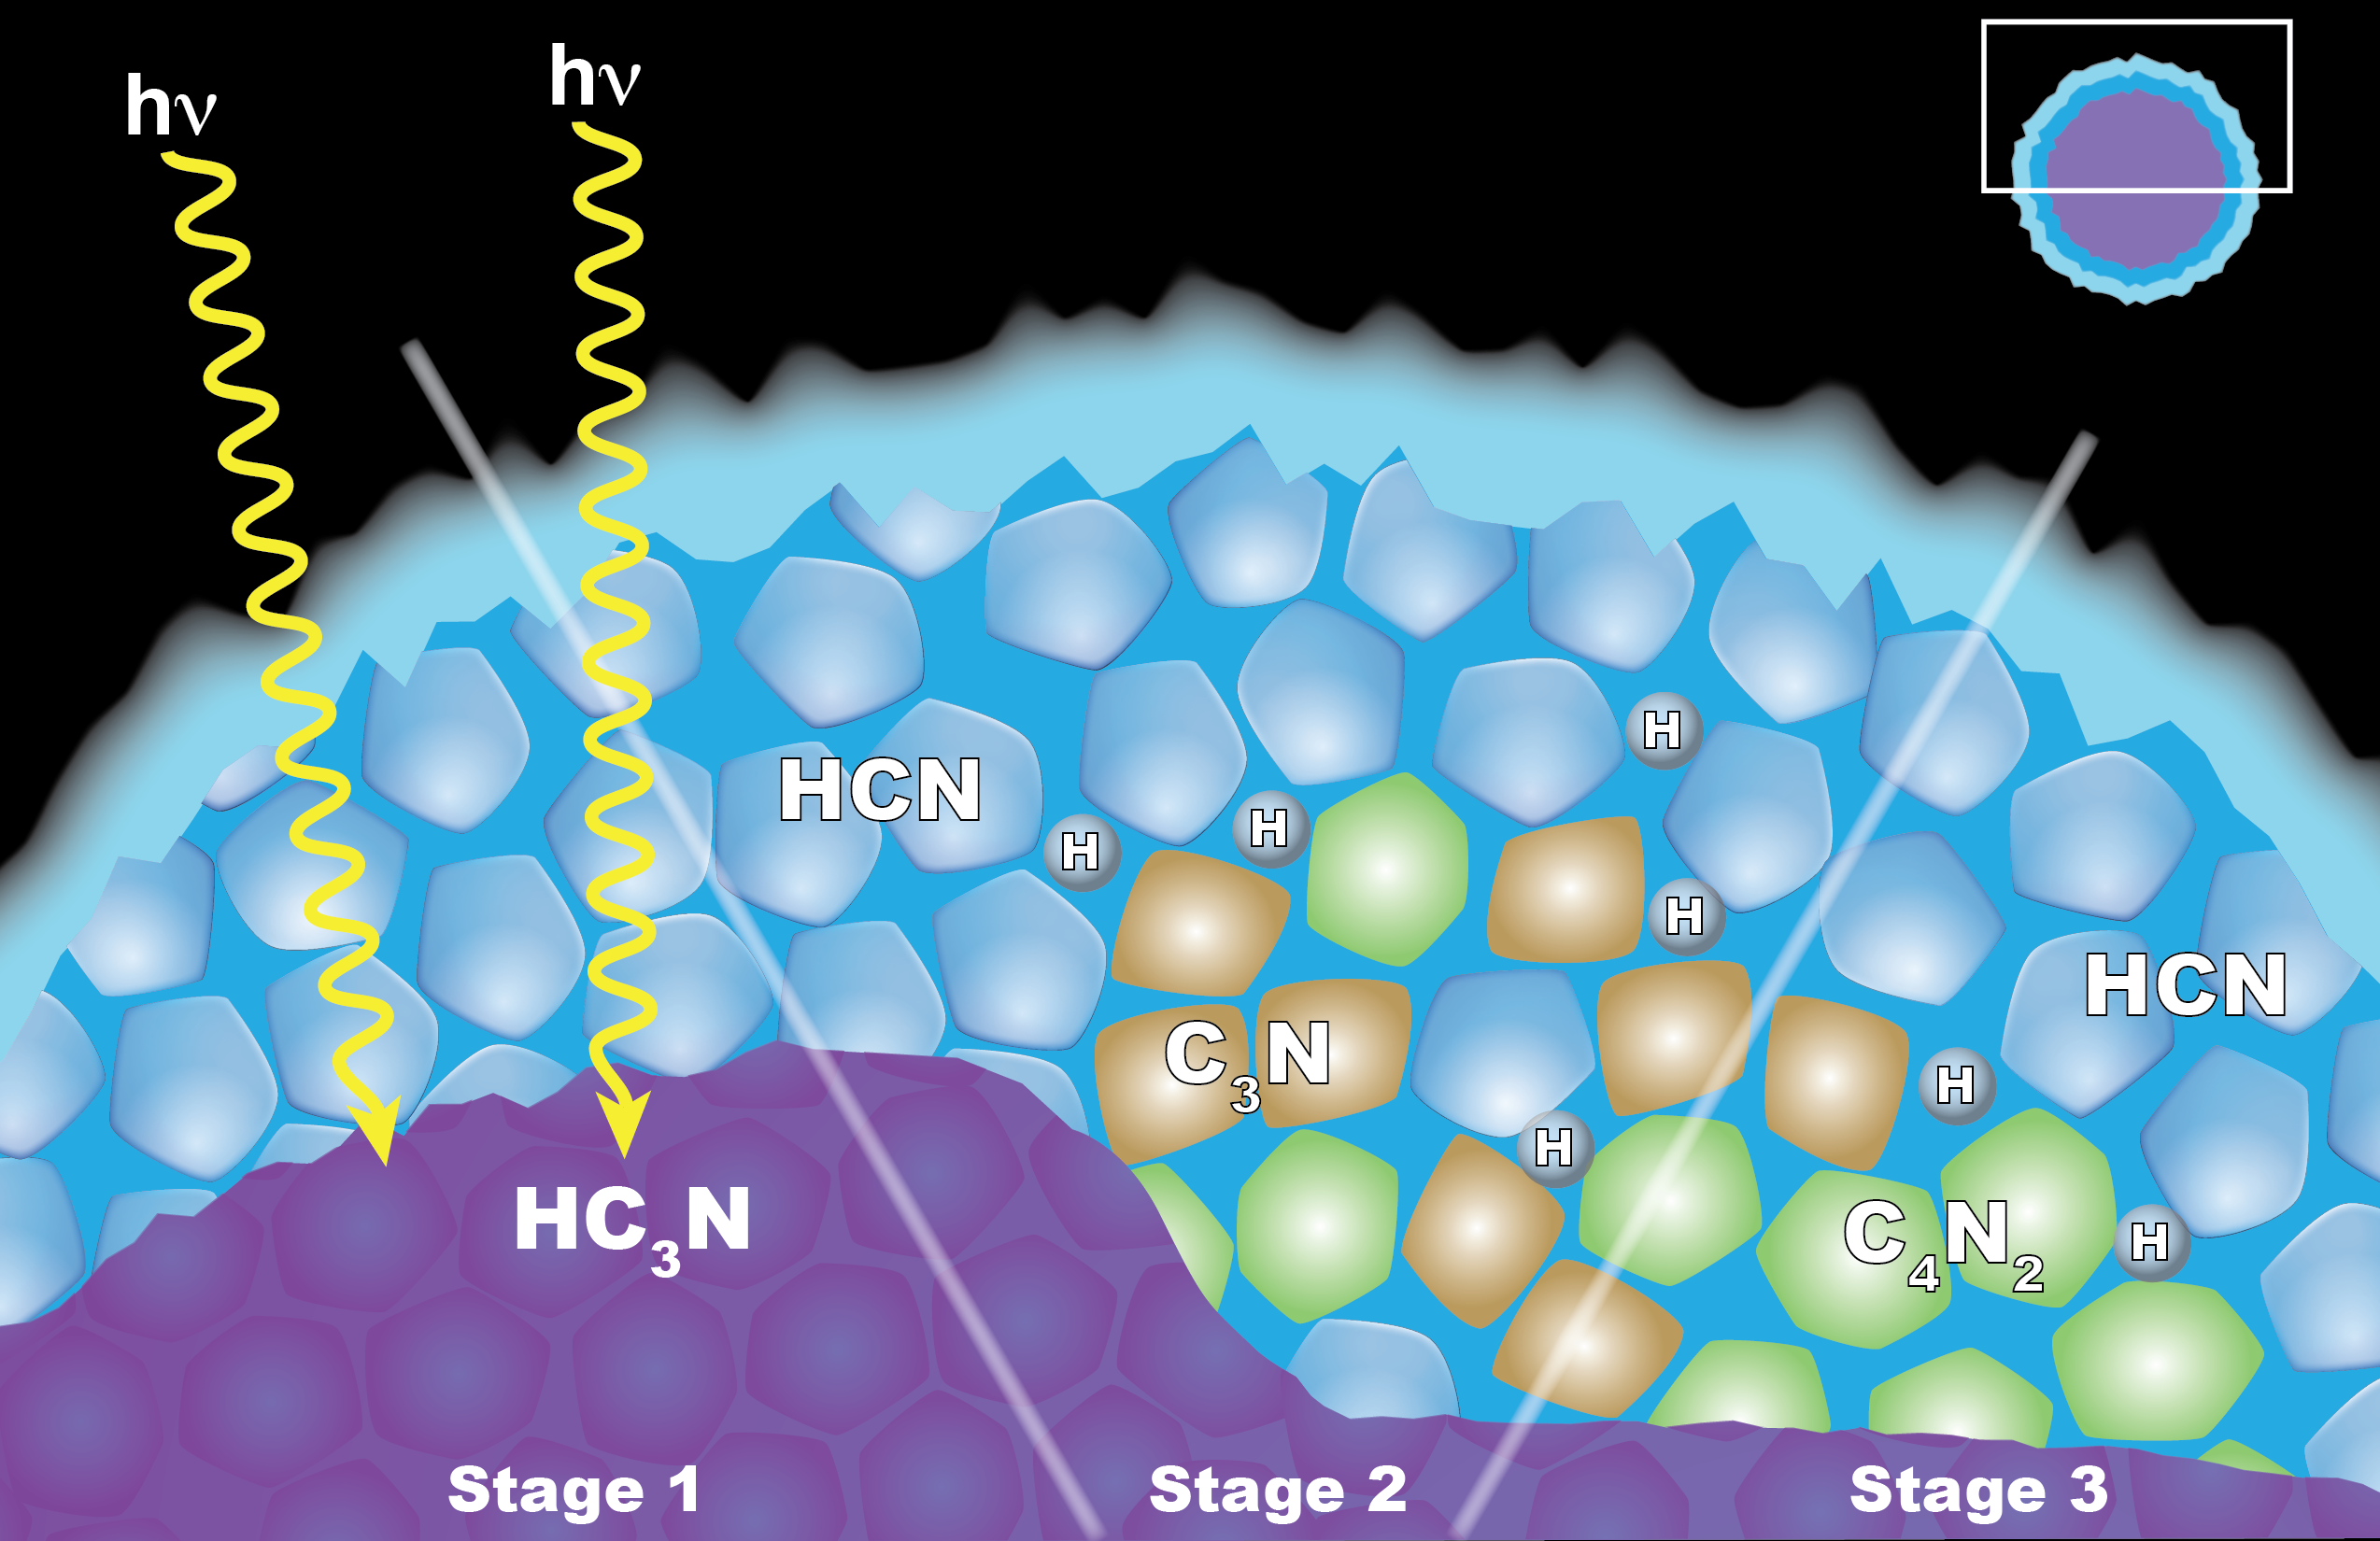

“Solid State” Chemistry in Titan Ice Particles

Scientists from NASA’s Cassini mission suggested in a 2016 paper that the appearance of a cloud of dicyanoacetylene (C4N2) ice in Titan’s stratosphere may be explained by “solid-state” chemistry taking place inside ice particles. The particles have an inner layer of cyanoacetylene (HC3N) ice coated with an outer layer of hydrogen cyanide (HCN) ice. Left: When a photon of light penetrates the outer shell, it can interact with the HC3N, producing C3N and H. Center: The C3N then reacts with HCN to yield C4N2 and H (shown at right). Another reaction that also yields C4N2 ice and H also is possible, but the researchers think it is less likely.

A news feature can be seen here: http://www.nasa.gov/feature/goddard/2016/nasa-scientists-find-impossible-cloud-on-titan-again.

The Cassini-Huygens mission is a cooperative project of NASA, the European Space Agency and the Italian Space Agency. The Jet Propulsion Laboratory, a division of Caltech in Pasadena, manages the mission for NASA’s Science Mission Directorate, Washington, D.C. The Cassini orbiter was designed, developed and assembled at JPL. The composite infrared spectrometer team is based at NASA’s Goddard Space Flight Center, Greenbelt, Maryland, where the instrument was built.

Credit: NASA/JPL-Caltech/GSFC